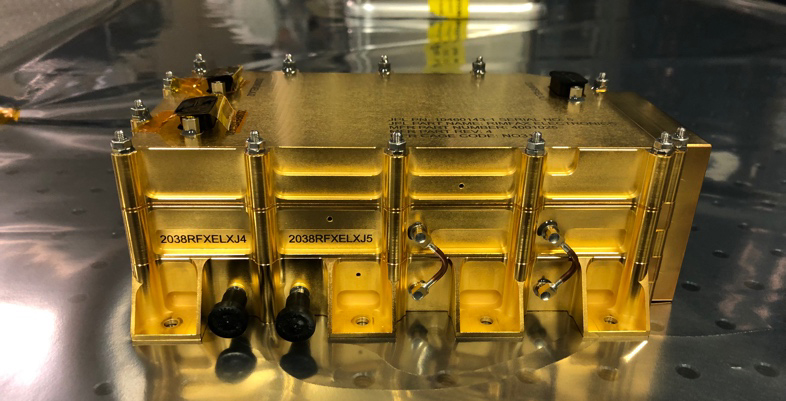

This Gold Box to Searches for Buried Treasure

The Radar Imager for Mars’ Subsurface Experiment (RIMFAX) electronics box before being integrated into the Perseverance rover at NASA’s Jet Propulsion Laboratory in Pasadena, California. RIMFAX is a ground penetrating radar that will image layers of rock or ice to more than 30 feet (10 meters) beneath the surface of Mars. Water ice a potential resource for drinking or making fuel, would be a valuable find for future astronauts exploring Mars.

NASA’s Jet Propulsion Laboratory in Southern California built and will manage operations of the Mars 2020 Perseverance rover for NASA.

Credit: NASA/JPL-Caltech